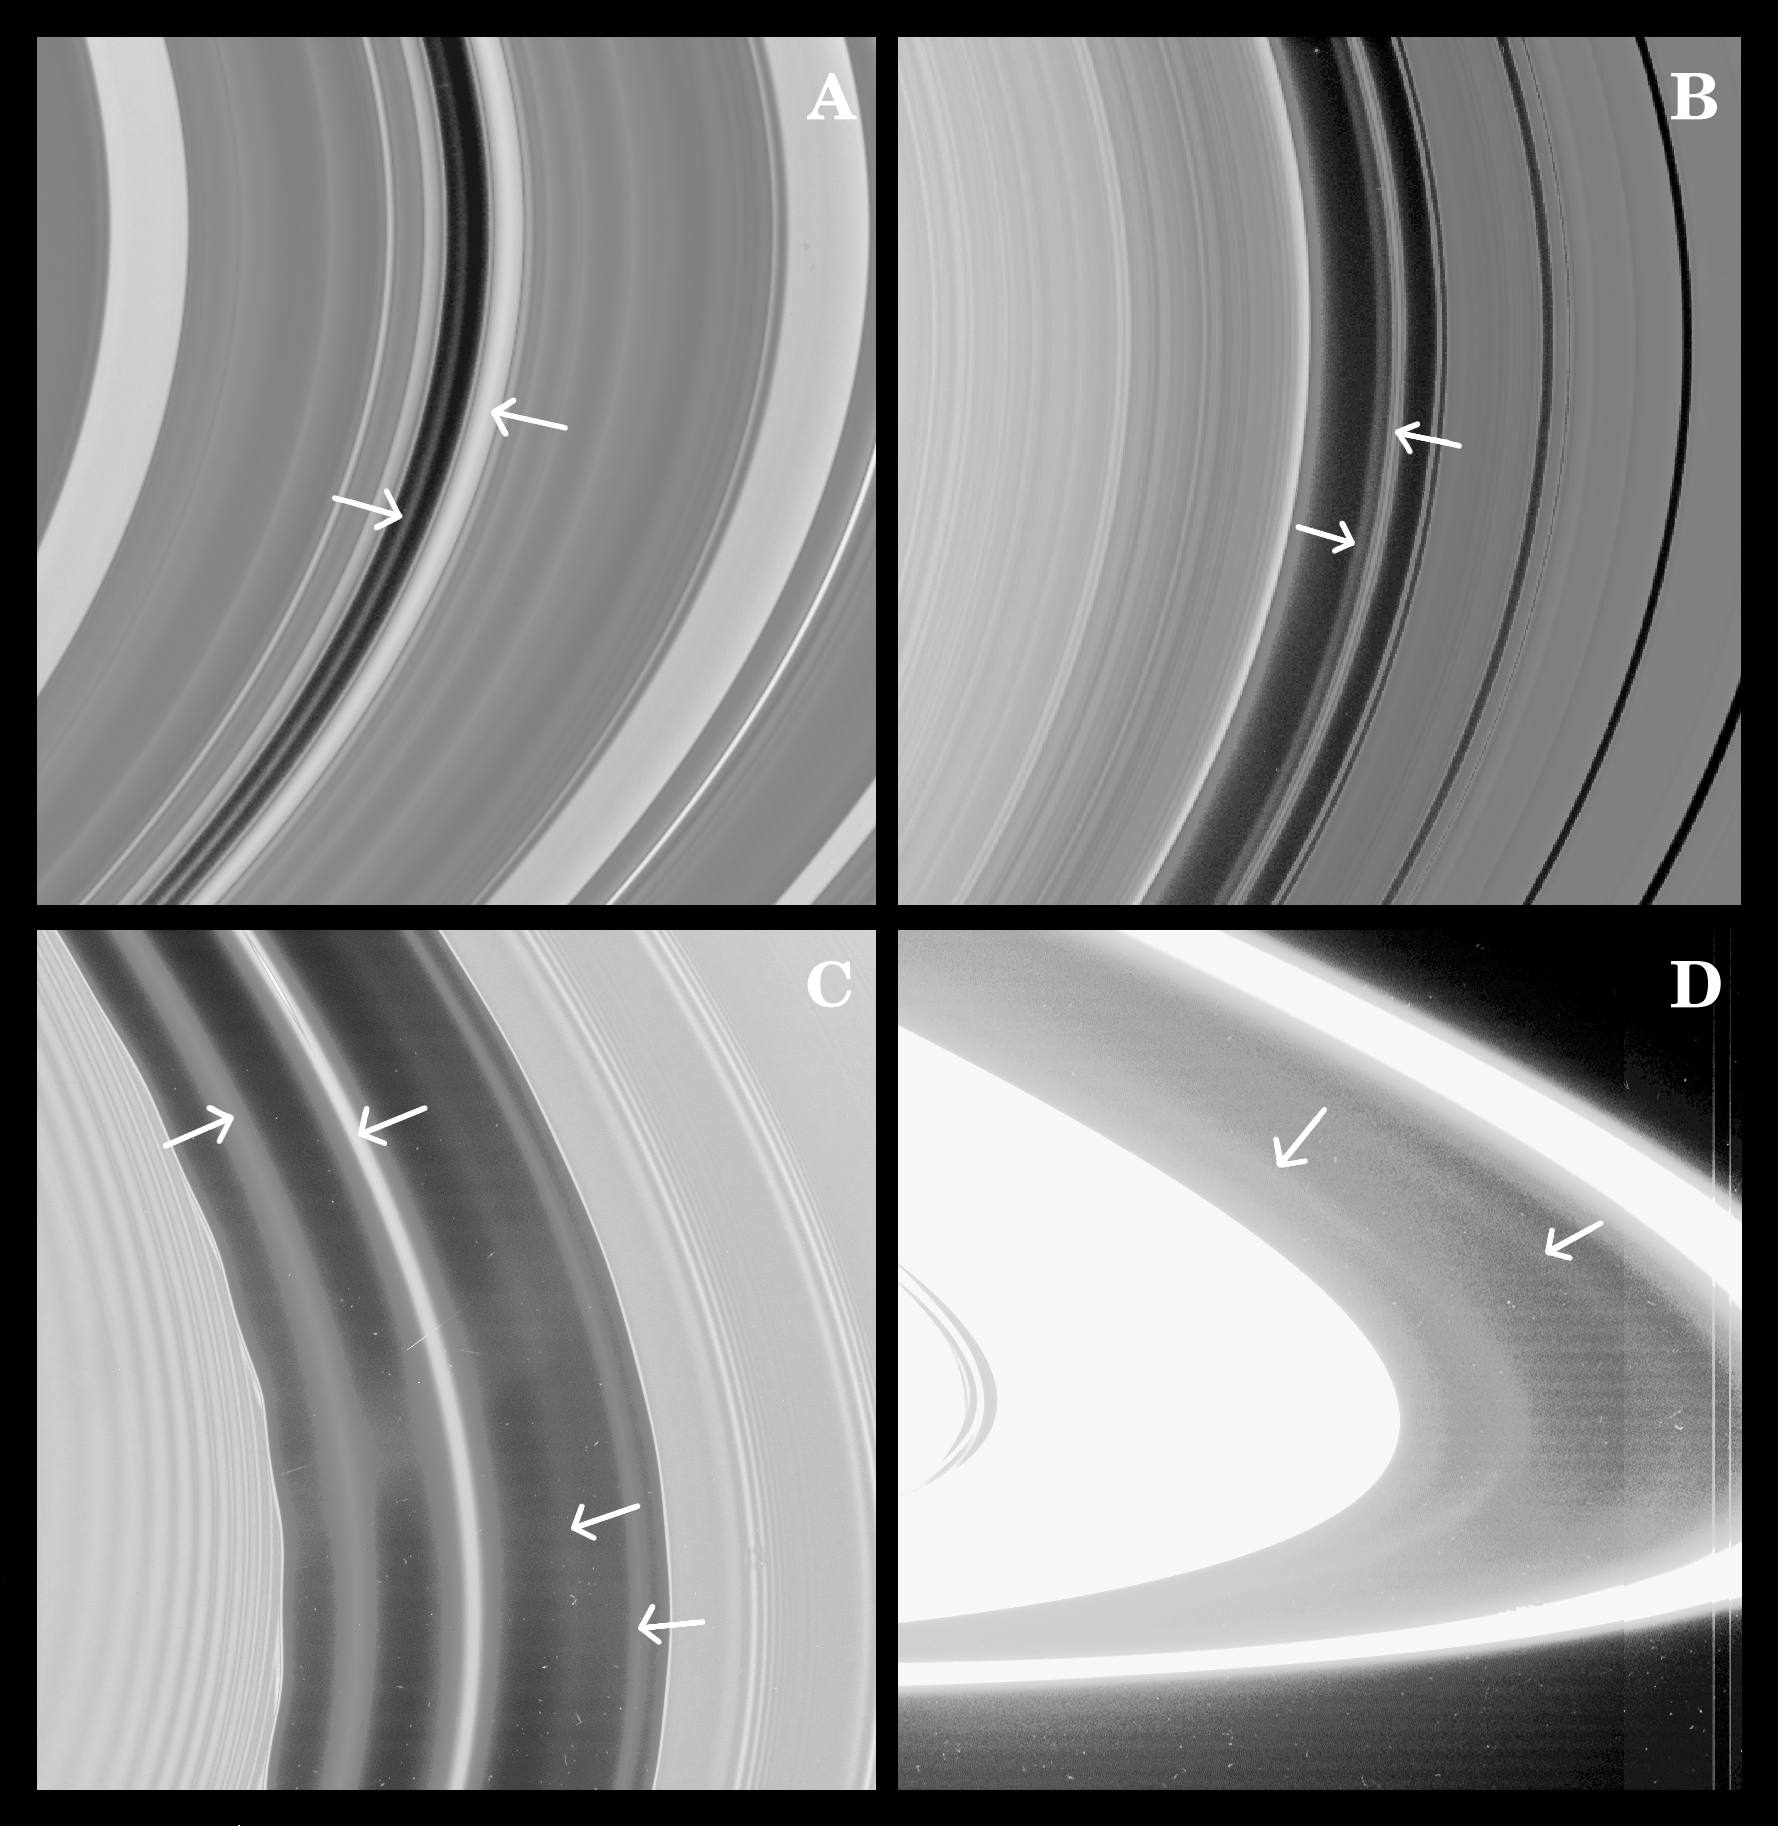

Rings and More Rings

Cassini images have revealed the presence of previously unseen faint rings in some of the gaps in Saturn’s rings–possible indicators of small yet-unseen moons.

Image A is a contrast-stretched view of the 270-kilometer-wide (170 mile) Maxwell gap in Saturn’s C ring. The right arrow points to the optically thick Maxwell ringlet; the left arrow points to the new diffuse ring seen inside it.

Image B is a view of the approximately 350-kilometer-wide (220 miles) Huygens gap, between the outer edge of Saturn’s B ring (on the left) and the dark bands (on the right) in the Cassini division. The right arrow points to the optically thick Huygens ring; the left arrow points to the new diffuse ring inside it.

Image C is a view of the ringlets inside the Encke gap. Some of these had been seen by NASA’s Voyager spacecraft, but this contrast-enhanced Cassini lit-side image shows the presence of three major ringlets and a rather tenuous one.

The center ringlet, which in this image has the highest optical depth among the ringlets, is coincident with Pan’s orbit. This finding, along with observed variations in brightness along the ringlet, implies that accumulations of particles in the ringlet are maintained in special orbits that prevent them from colliding with Pan.

In Image D, which is a composite of several wide angle images taken of the lit-side of the rings after orbit insertion, there is clear indication of material extending about 400 kilometers (250 miles) beyond the edge of Saturn’s overexposed A ring (on the right), as well as two diffuse rings: a 300-kilometer-wide (190 mile) ring of material, R/2004 S1, in the orbit of Atlas (left-most arrow) and another ring, R/2004 S2, comparable to the Atlas ring and immediately interior to Prometheus’s orbit (right-most arrow). These rings had been reported earlier and are comparable to the jovian ring. Prometheus’s orbit is elliptical, and brings the moon as close to Saturn as the outer edge of R/2004 S2 and as far away from the planet as the inner sharp boundary of Saturn’s F ring. These observations indicate that Prometheus has swept material from the region occupied by its orbit.

It is not clear yet whether the origin of all these low-optical depth ringlets is the same. The association of the Atlas ring with Atlas and the main Encke ringlet with Pan would suggest that these rings derive from their associated moon. In other cases, a ring may exist because the material (or small parent bodies within it) are shepherded by a larger moon also present in the gap. The particles in many or all of these diffuse ringlets may have substantial fractions of micrometer-sized dust, implying that non-gravitational forces also may affect the ringlets’ dynamics. In any case, the presence of narrow, diffuse ringlets in gaps like Maxwell and Huygens, along with the major Maxwell and Huygens ringlets, and the additional narrow ringlets in the Encke gap, suggests that there may be yet unseen moonlets in these gaps.

The Cassini-Huygens mission is a cooperative project of NASA, the European Space Agency and the Italian Space Agency. The Jet Propulsion Laboratory, a division of the California Institute of Technology in Pasadena, manages the mission for NASA’s Science Mission Directorate, Washington, D.C. The Cassini orbiter and its two onboard cameras were designed, developed and assembled at JPL. The imaging team is based at the Space Science Institute, Boulder, Colo.

Credit: NASA/JPL/Space Science Institute